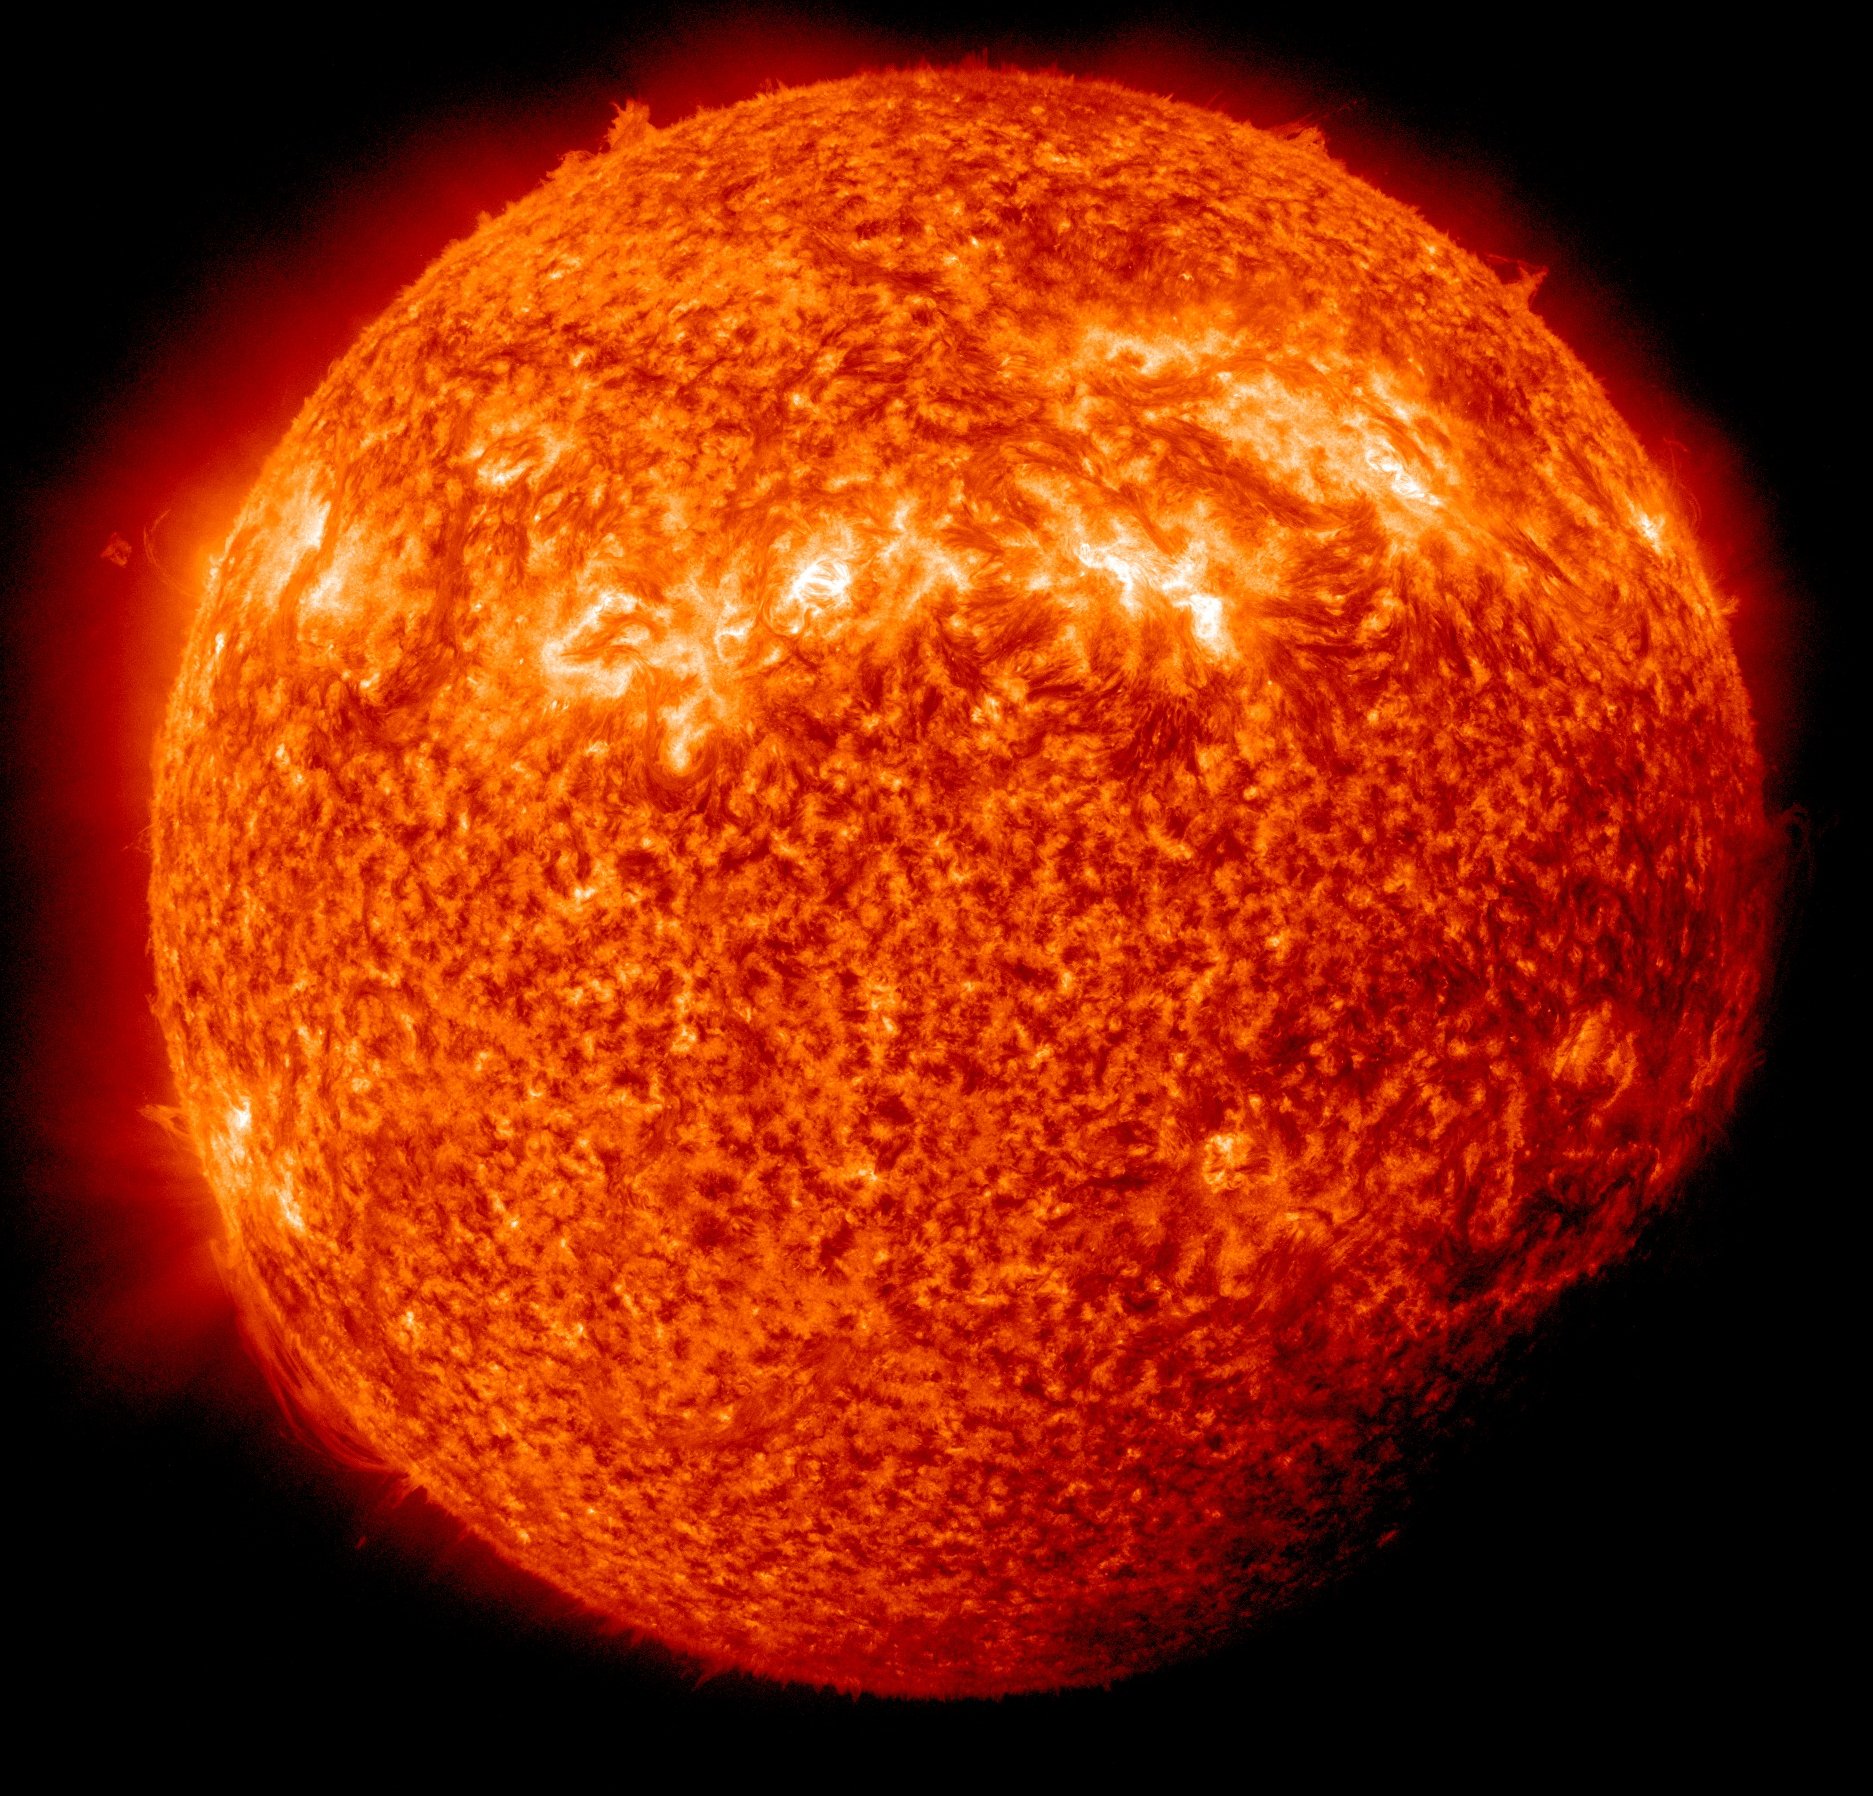

SDO Sees Spring Eclipse April, 3

NASA image captured April 3, 2011 Twice a year, SDO enters an eclipse season where the spacecraft slips behind Earth for up to 72 minutes a day. Unlike the crisp shadow one sees on the sun during a lunar eclipse, Earth's shadow has a variegated edge due to its atmosphere, which blocks the sun light to different degrees depending on its density. Also, light from brighter spots on the sun may make it through, which is why some solar features extend low into Earth's shadow.

Credit: NASA/GSFC/SDO